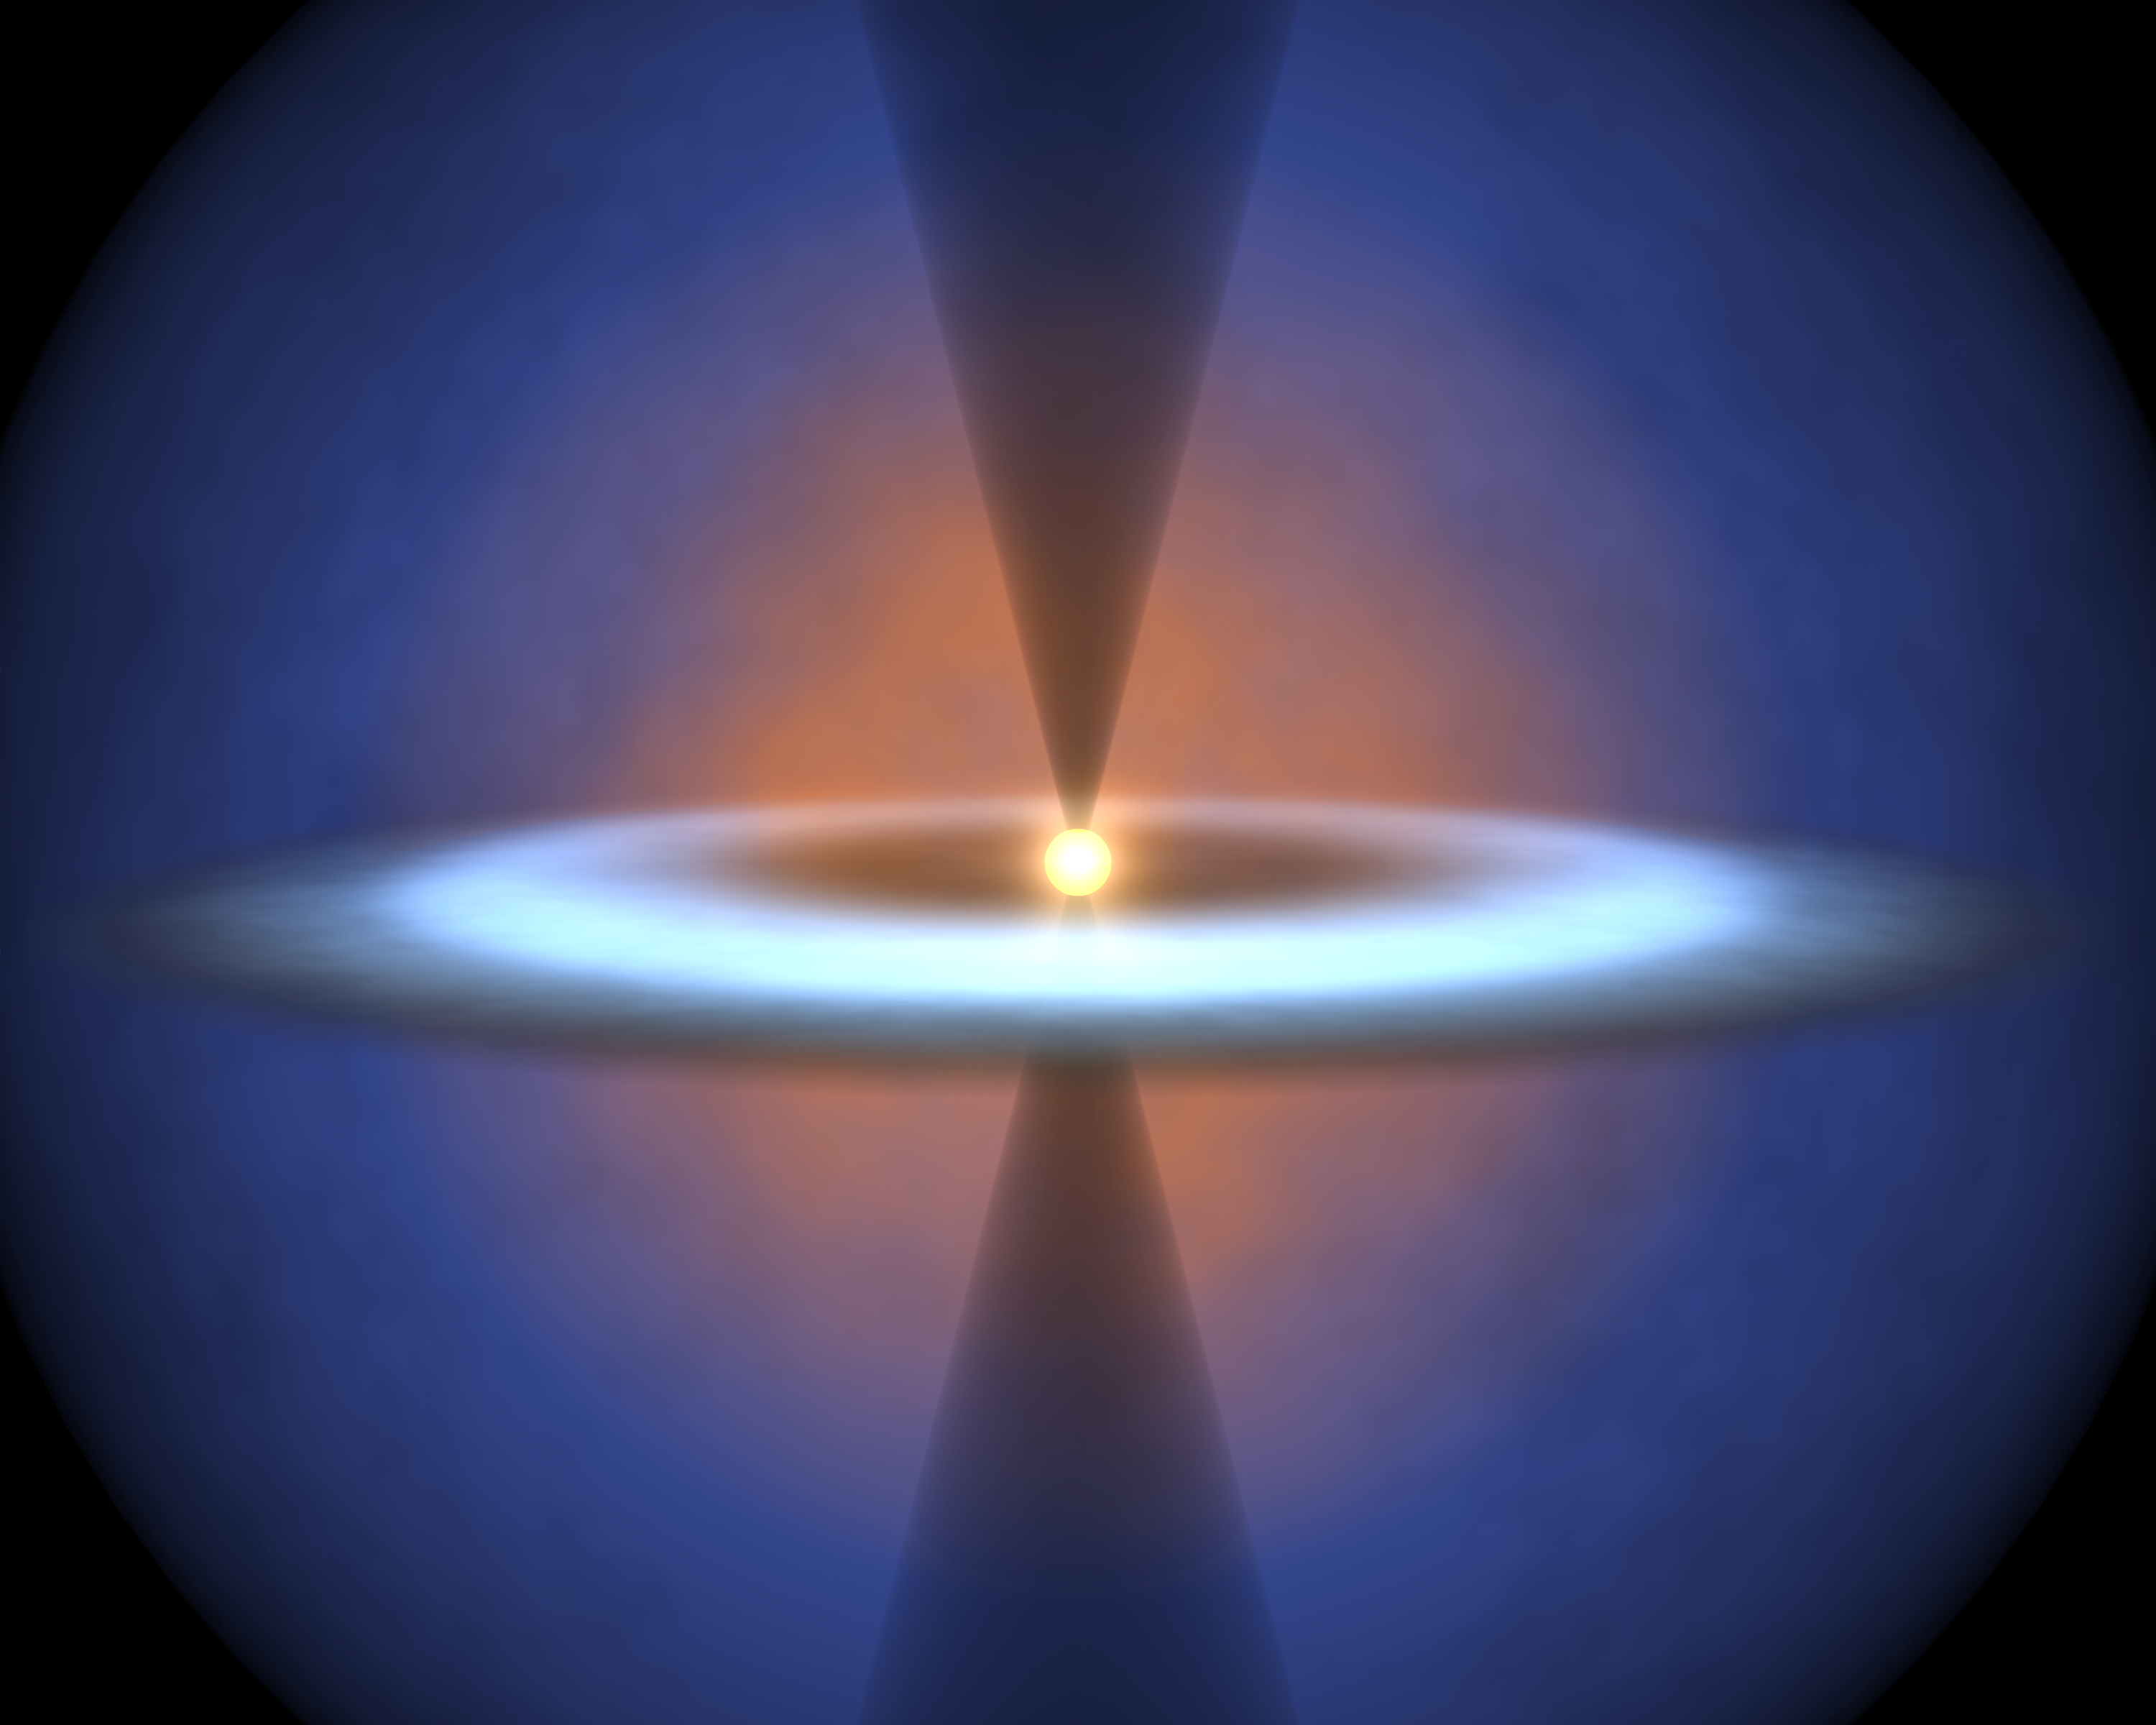

Steamy Solar System

Annotated Version

This diagram illustrates the earliest journeys of water in a young, forming star system. Stars are born out of icy cocoons of gas and dust. As the cocoon collapses under its own weight in an inside-out fashion, a stellar embryo forms at the center surrounded by a dense, dusty disk. The stellar embryo “feeds” from the disk for a few million years, while material in the disk begins to clump together to form planets.

NASA’s Spitzer Space Telescope was able to probe a crucial phase of this stellar evolution – a time when the cocoon is vigorously falling onto the pre-planetary disk. The infrared telescope detected water vapor as it smacks down on a disk circling a forming star called NGC 1333-IRAS 4B. This vapor started out as ice in the outer envelope, but vaporized upon its arrival at the disk.

By analyzing the water in the system, astronomers were also able learn about other characteristics of the disk, such as its size, density and temperature.

How did Spitzer see the water vapor deep in the NGC 1333-IRAS 4B system? This is most likely because the system is oriented in just the right way, such that its thicker disk is seen face-on from our Earthly perspective. In this “face-on” orientation, Spitzer can peer through a window carved by an outflow of material from the embryonic star. This system in this drawing is shown in the opposite “edge-on” configuration.

Credit: NASA/JPL-Caltech